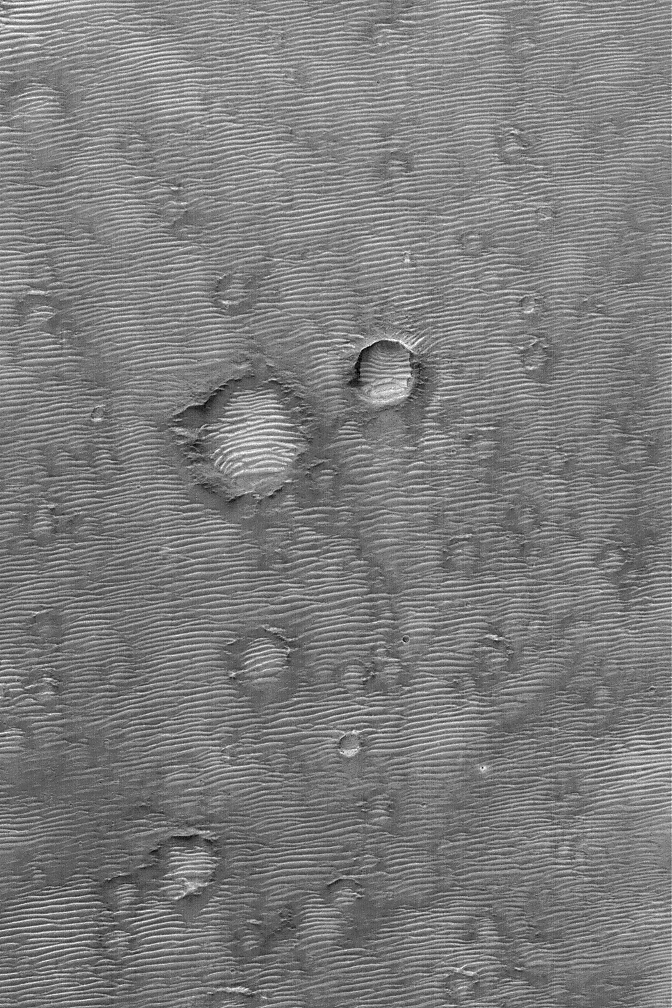

Rippled Mars

29 July 2004
Hundreds of large ripples or small dunes cover the landscape in the Terra Tyrrhena region of Mars in this Mars Global Surveyor (MGS) Mars Orbiter Camera (MOC) image. The winds responsible for these dunes blew from the north-northwest (top/upper left). This scene is located near 8.8°S, 252.8°W, and covers an area about 3 km (1.9 mi) wide. Sunlight illuminates the terrain from the left.

Credit: NASA/JPL/Malin Space Science Systems